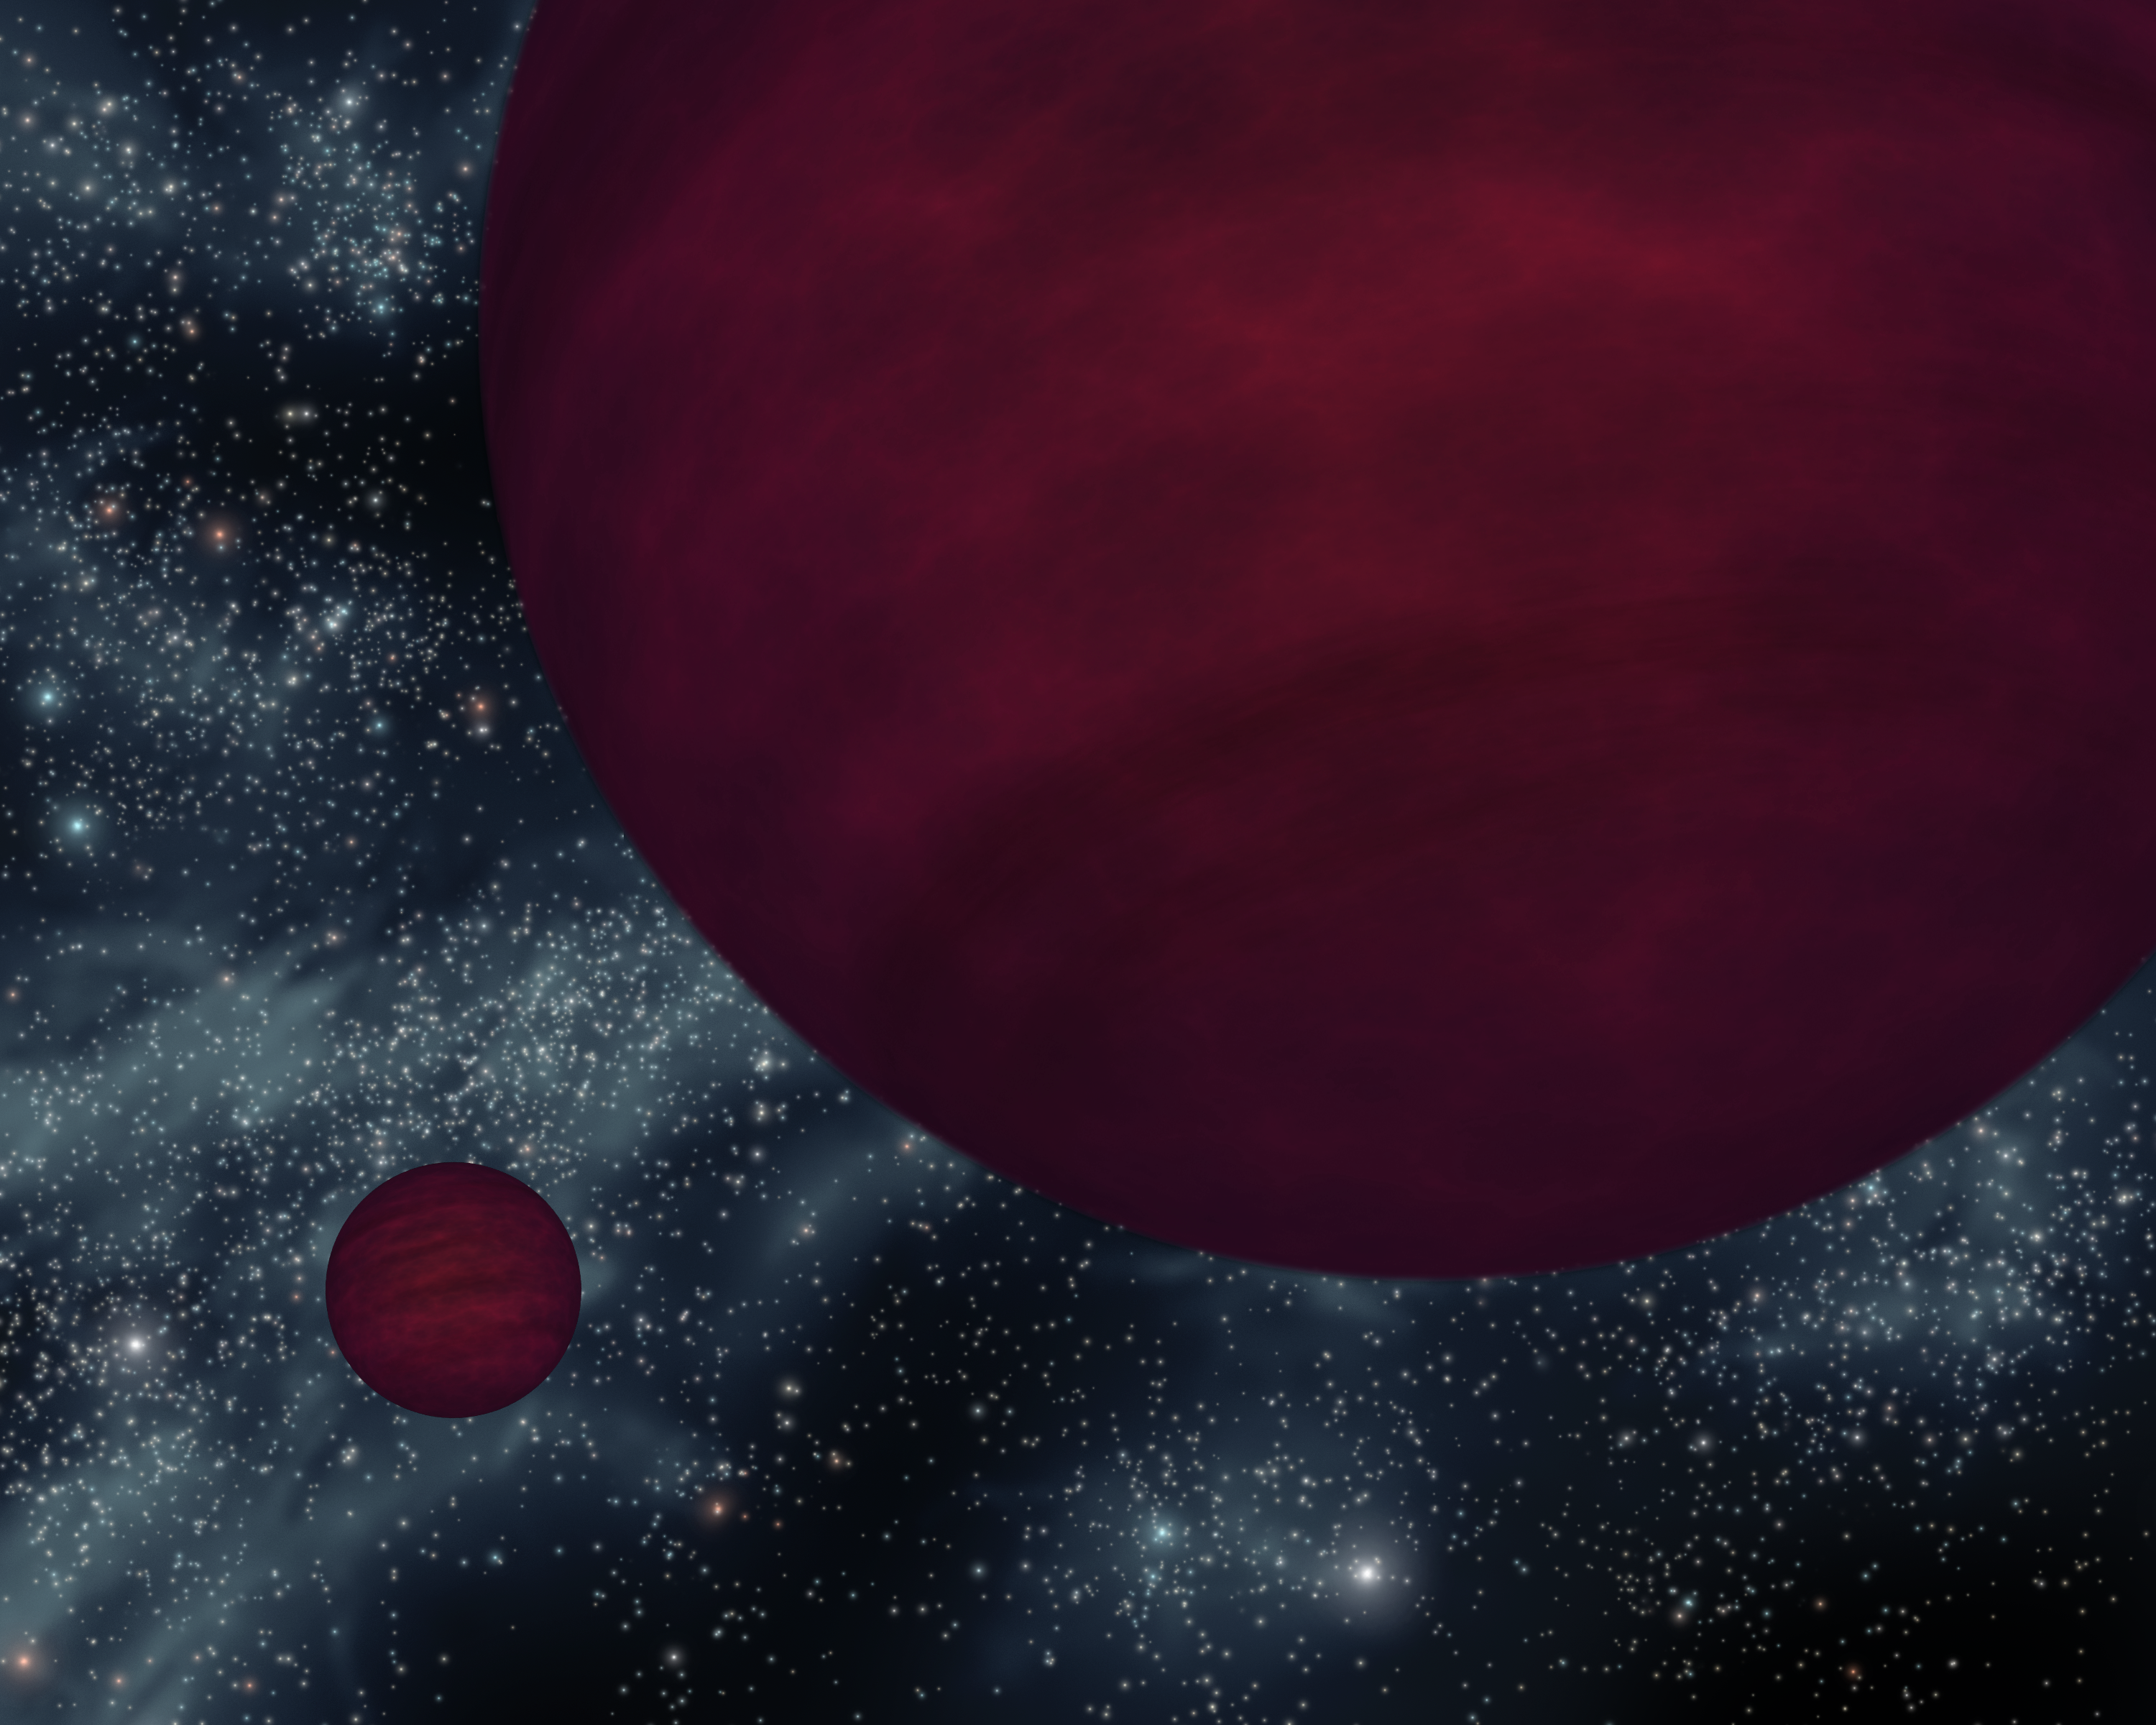

Not-So-Bright Bulbs (Artist Concept)

This artist’s concept shows the dimmest star-like bodies currently known — twin brown dwarfs referred to as 2M 0939. The twins, which are about the same size, are drawn as if they were viewed close to one of the bodies.

Brown dwarfs are neither planets nor stars. They form like stars out of collapsing clouds of gas and dust, but they don’t have enough mass to ignite nuclear burning in their cores and become full-blown stars. They are similar to Jupiter in that they are cool balls of gas, but they are warmer and heavier. Astronomers say that the universe is littered with these cosmic misfits, but because they are so dim, they are hard to find.

NASA’s Spitzer Space Telescope is fitted with heat-seeking infrared eyes, which allow it to detect the minute glow of cool objects like brown dwarfs. Data from Spitzer and the Anglo-Australian Observatory in Australia together reveal that both of the brown dwarfs making up 2M 0939 share the title of dimmest known brown dwarfs. Their atmospheres are also among the coolest known for any brown dwarf (565 to 635 Kelvin or 560 to 680 degrees Fahrenheit).

The term “brown dwarf” comes from the fact that these objects cool and change over time, and therefore do not have a definitive color. The 2M 0939 brown dwarfs, if we could see them directly, would have a dark magenta hue due to their cool temperatures and the presence of water, methane and ammonia gases in their atmospheres.

2M 0939’s full name is 2MASS J09393548-2448279 after the partly NASA-funded infrared mission, the Two Micron All Sky Survey, or “2MASS,” which first detected the object in 1999.

Credit: NASA/JPL-Caltech